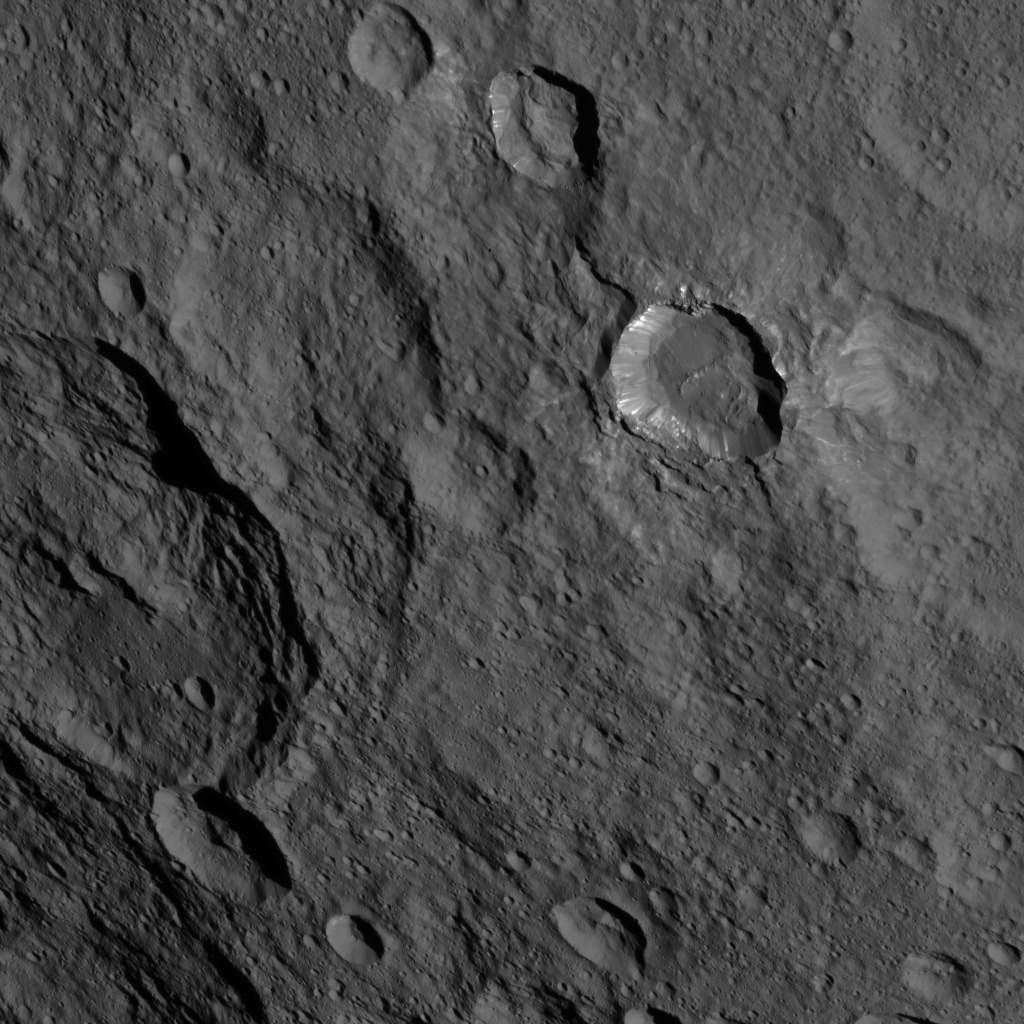

Dawn HAMO Image 39

This image, taken by NASA’s Dawn spacecraft, shows a portion of the southern hemisphere of dwarf planet Ceres from an altitude of 915 miles (1,470 kilometers). The image was taken on Sept. 20, 2015, and has a resolution of 450 feet (140 meters) per pixel.

Toharu crater, named for the Pawnee god of food and vegetation, can be seen at left. Its diameter is approximately 54 miles (87 kilometers).

Dawn’s mission is managed by JPL for NASA’s Science Mission Directorate in Washington. Dawn is a project of the directorate’s Discovery Program, managed by NASA’s Marshall Space Flight Center in Huntsville, Alabama. UCLA is responsible for overall Dawn mission science. Orbital ATK, Inc., in Dulles, Virginia, designed and built the spacecraft. The German Aerospace Center, the Max Planck Institute for Solar System Research, the Italian Space Agency and the Italian National Astrophysical Institute are international partners on the mission team.

Credit: NASA/JPL-Caltech/UCLA/MPS/DLR/IDA